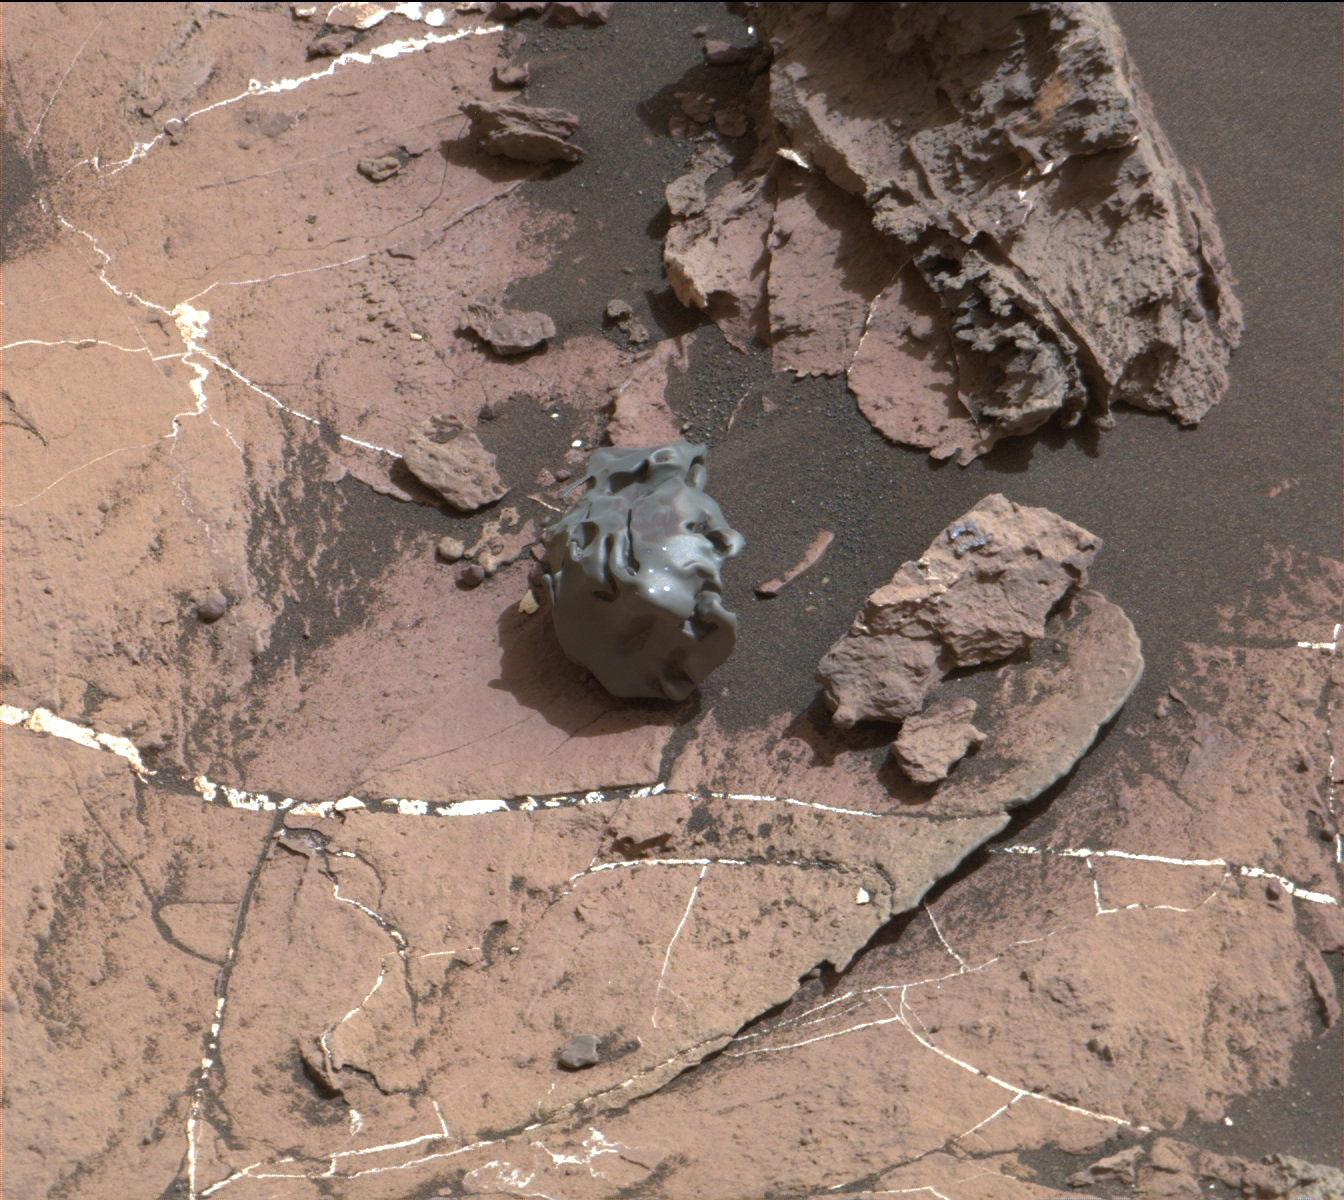

Curiosity Rover Finds and Examines a Meteorite on Mars

Figure 1

The dark, smooth-surfaced object at the center of this Oct. 30, 2016, image from the Mast Camera (Mastcam) on NASA’s Curiosity Mars rover was examined with laser pulses and confirmed to be an iron-nickel meteorite.

The grid of shiny points visible on the object resulted from that laser zapping by Curiosity’s Chemistry and Camera (ChemCam) instrument.

The meteorite is about the size of a golf ball. It is informally named “Egg Rock,” for a site in Maine. Locations around Bar Harbor, Maine, are the naming theme for an area on Mars’ Mount Sharp that Curiosity reached in October.

Iron-nickel meteorites are a common class of space rocks found on Earth, and previous examples have been found on Mars, but Egg Rock is the first on Mars to be examined with a laser-firing spectrometer.

The scene is presented with a color adjustment that approximates white balancing, to resemble how the rocks and sand would appear under daytime lighting conditions on Earth. Figure 1 includes a scale bar of 5 centimeters (about 2 inches).

Malin Space Science Systems, San Diego, built and operates Mastcam. JPL, a division of Caltech, manages the Mars Science Laboratory Project for NASA’s Science Mission Directorate, Washington, and built the project’s Curiosity rover.

Credit: NASA/JPL-Caltech/MSSS